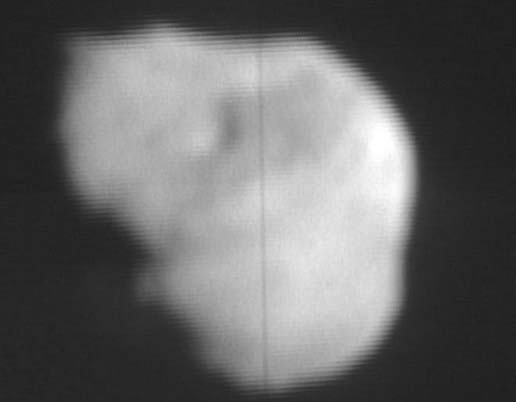

Tempel 1 Nucleus

This image from NASA TV shows the nucleus of comet Tempel 1 from Deep Impact’s flyby’s high-resolution imager.

Credit: NASA/JPL-Caltech/UMD